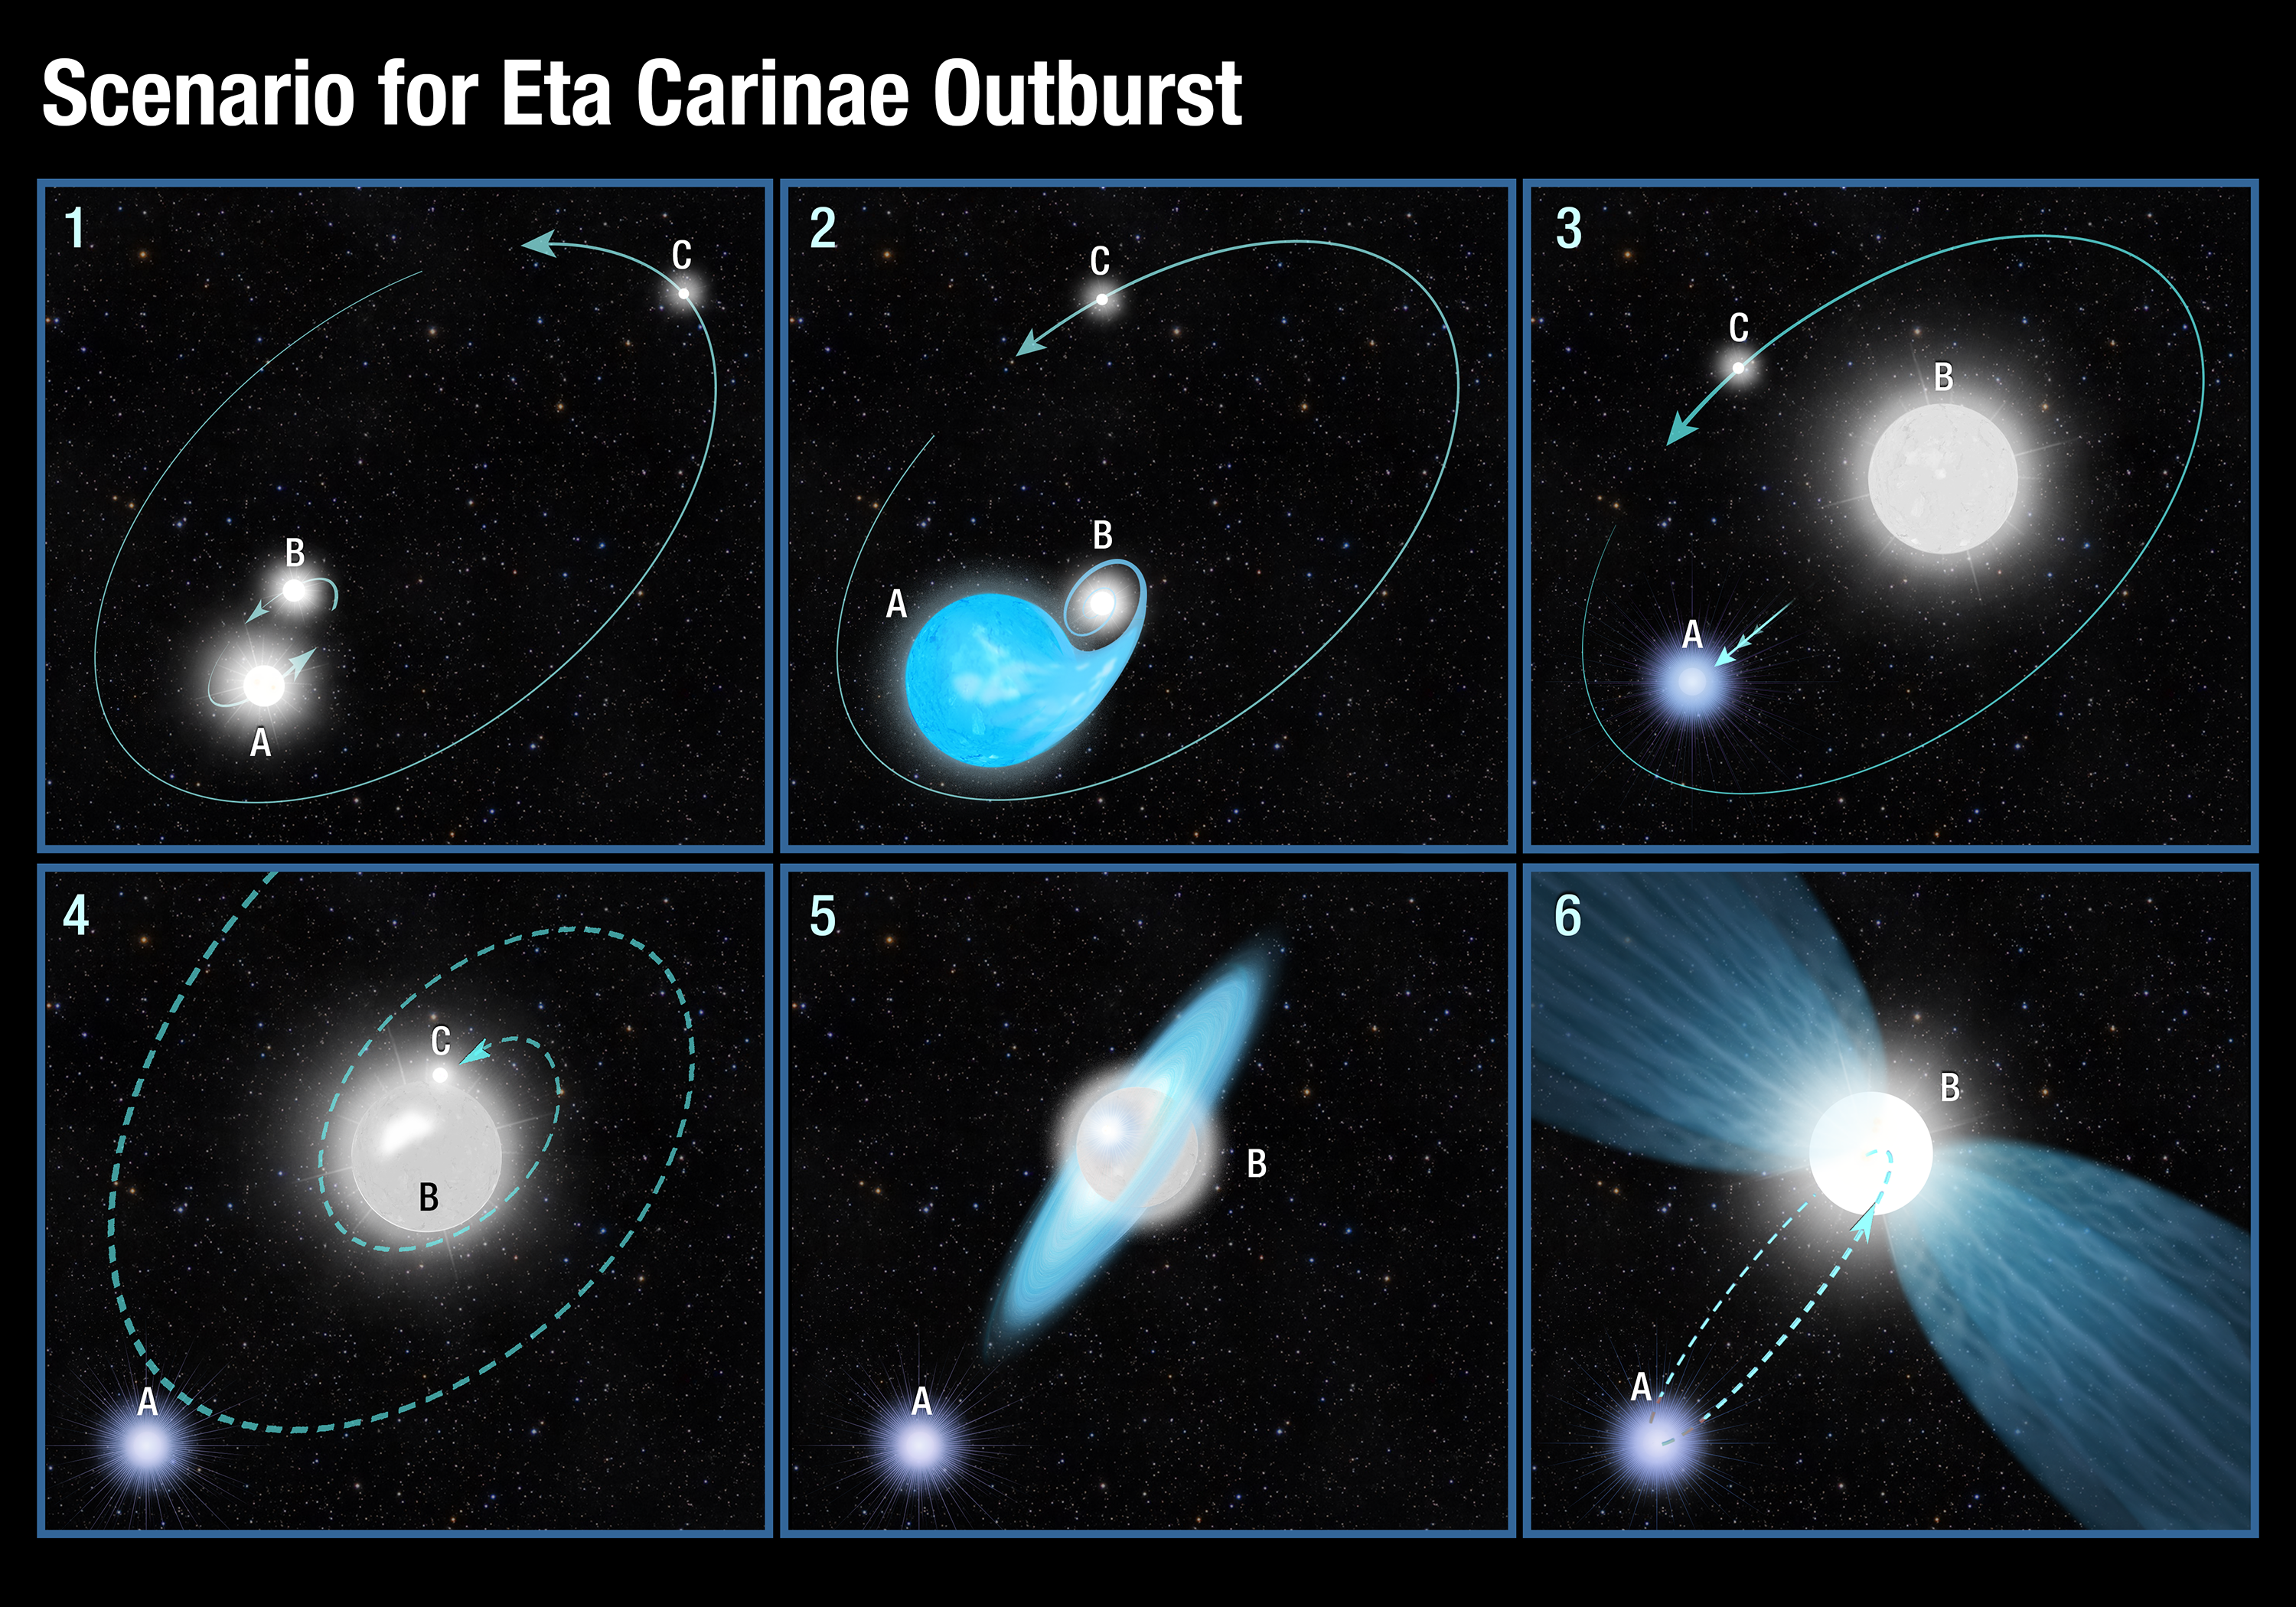

Scenario for Eta Carinae Outburst

This six-panel graphic illustrates a possible scenario for the powerful blast seen 170 years ago from the star system Eta Carinae.

1. Eta Carinae initially was a triple-star system. Two hefty stars (A and B) in the system are orbiting closely and a third companion C is orbiting much farther away.

2. When the most massive of the close binary stars (A) nears the end of its life, it begins to expand and dumps most of its material onto its slightly smaller sibling (B).

3. The sibling (B) bulks up to about 100 solar masses and becomes extremely bright. The donor star (A) has been stripped of its hydrogen layers, exposing its hot helium core. The mass transfer alters the gravitational balance of the system, and the helium-core star moves farther away from its monster sibling.

4. The helium-core star then interacts gravitationally with the outermost star (C), pulling it into the fray. The two stars trade places, and the outermost star gets kicked inward.

5. Star C, moving inward, interacts with the extremely massive sibling, creating a disk of material around the giant star.

6. Eventually, star C merges with the hefty star, producing an explosive event that forms bipolar lobes of material ejected from the monster sibling. Meanwhile, the surviving companion, A, settles into an elongated orbit around the merged pair. Every 5.5 years it passes through the giant star’s outer gaseous envelope, producing shock waves that are detected in X-rays.

Credit: NASA, ESA, and A. Feild (STScI)